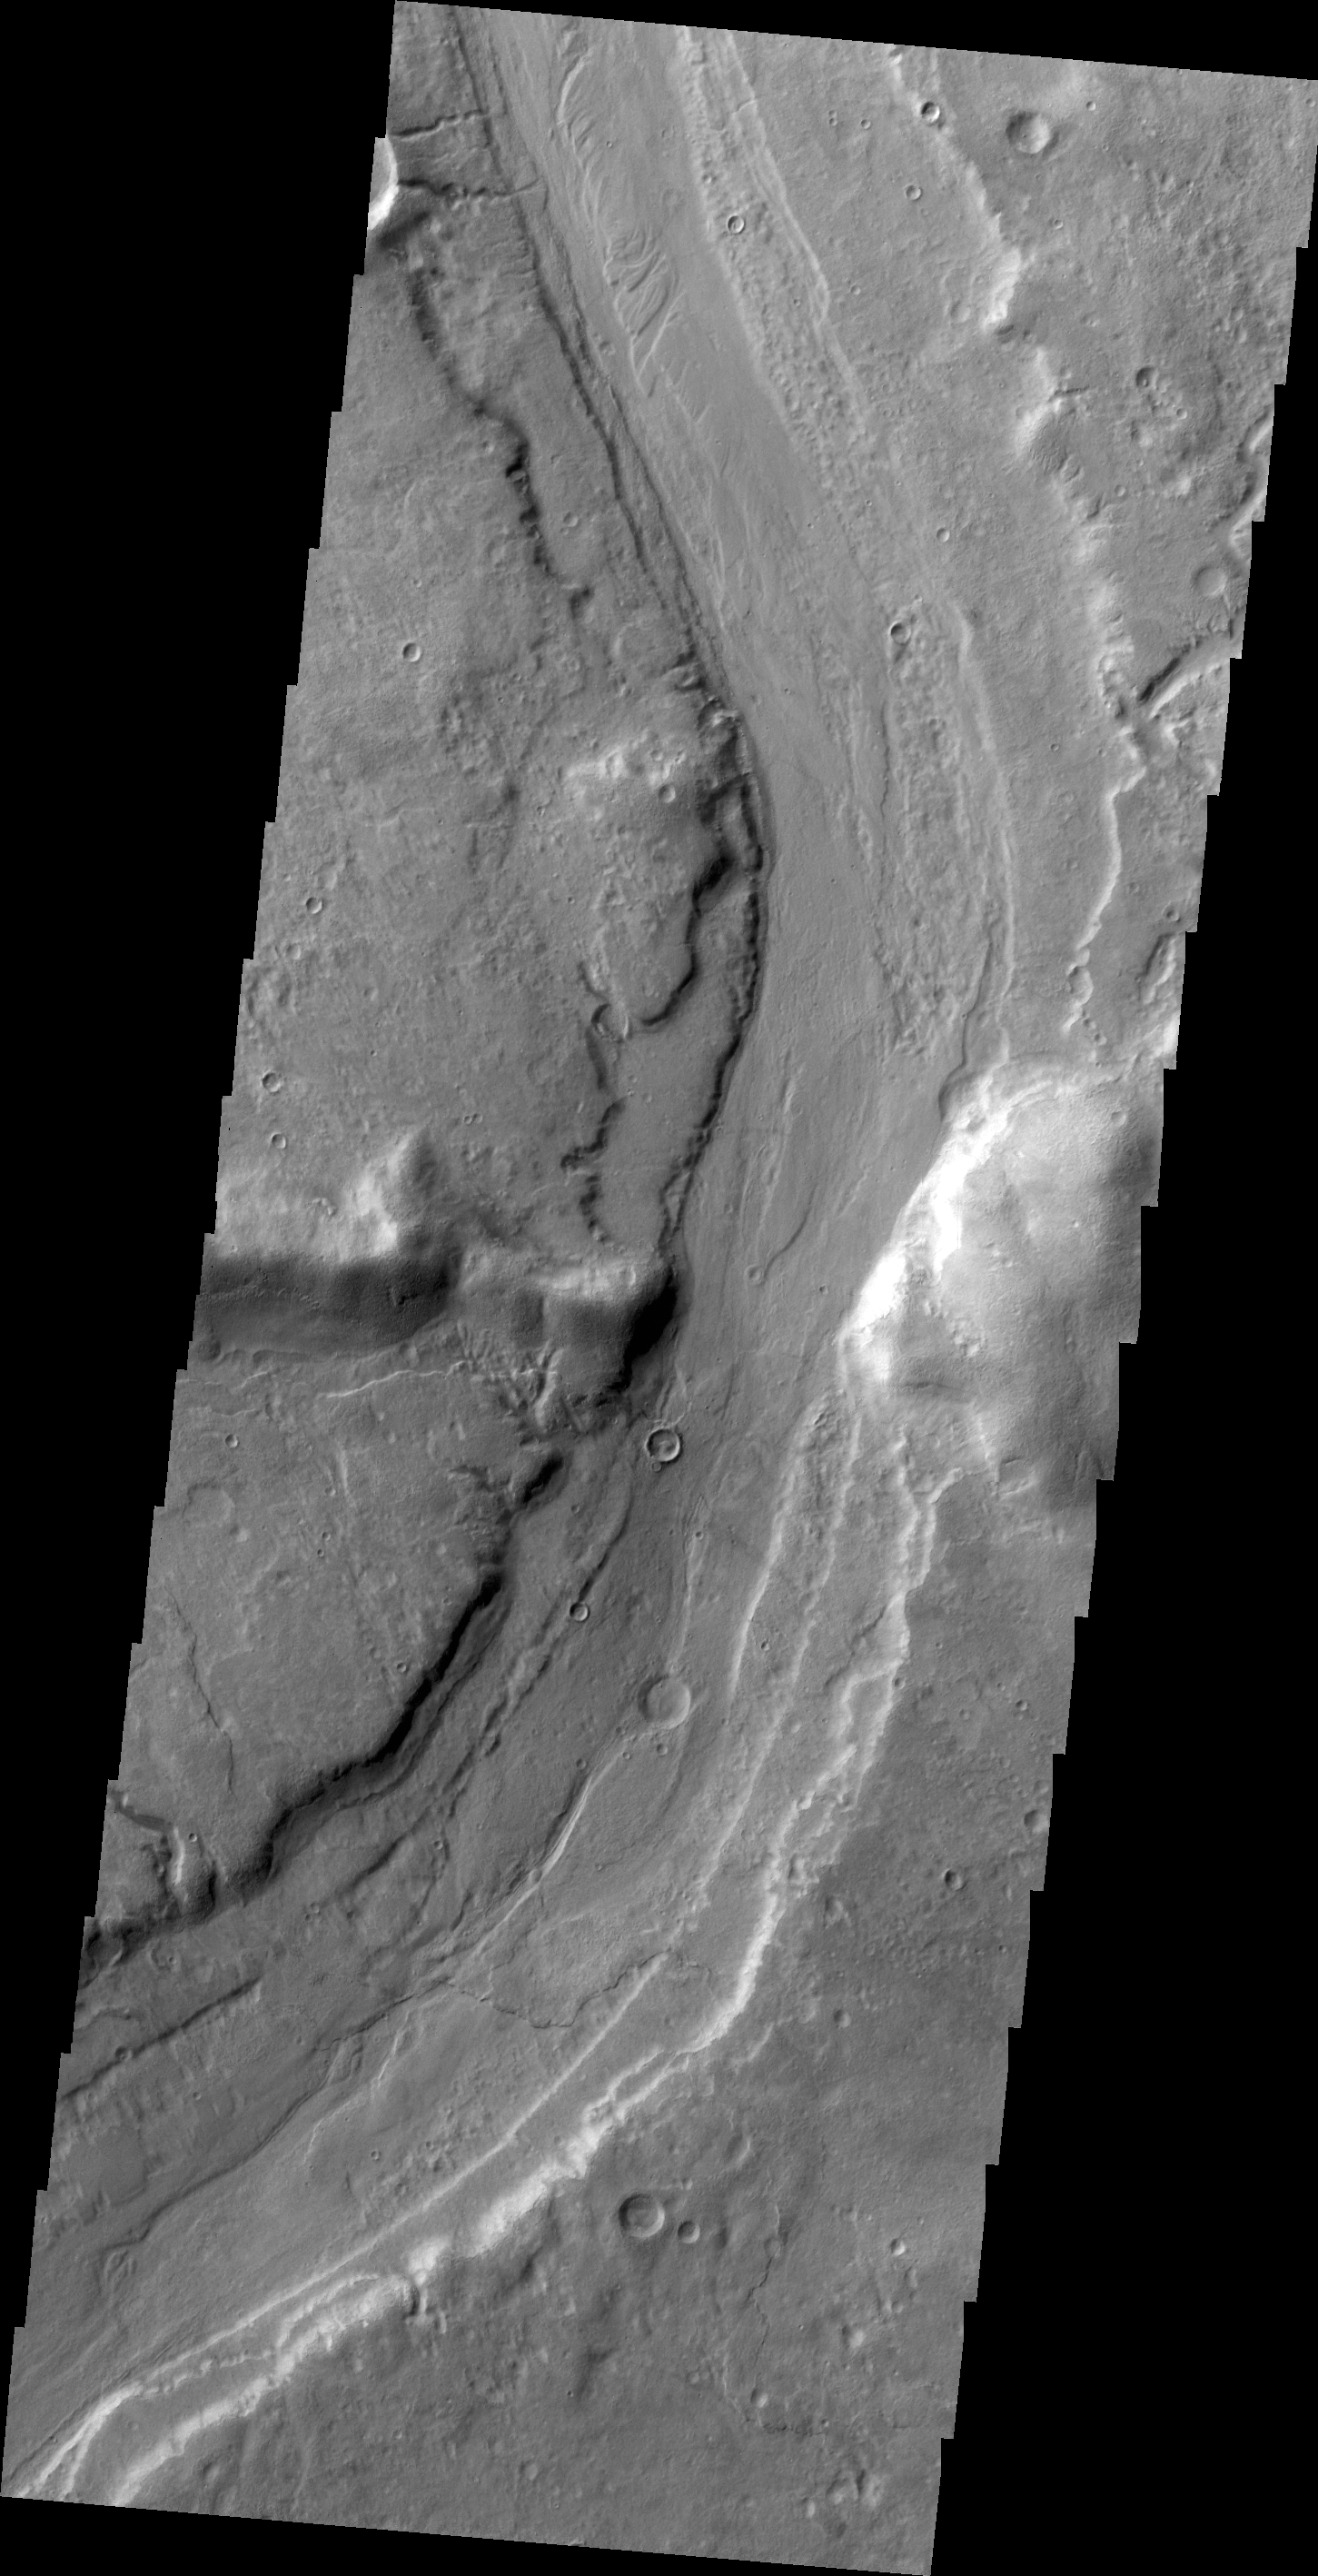

Reull Vallis

Today’s VIS image shows Reull Vallis where it cuts through the rim of Lipik Crater.

Credit: NASA/JPL/ASU